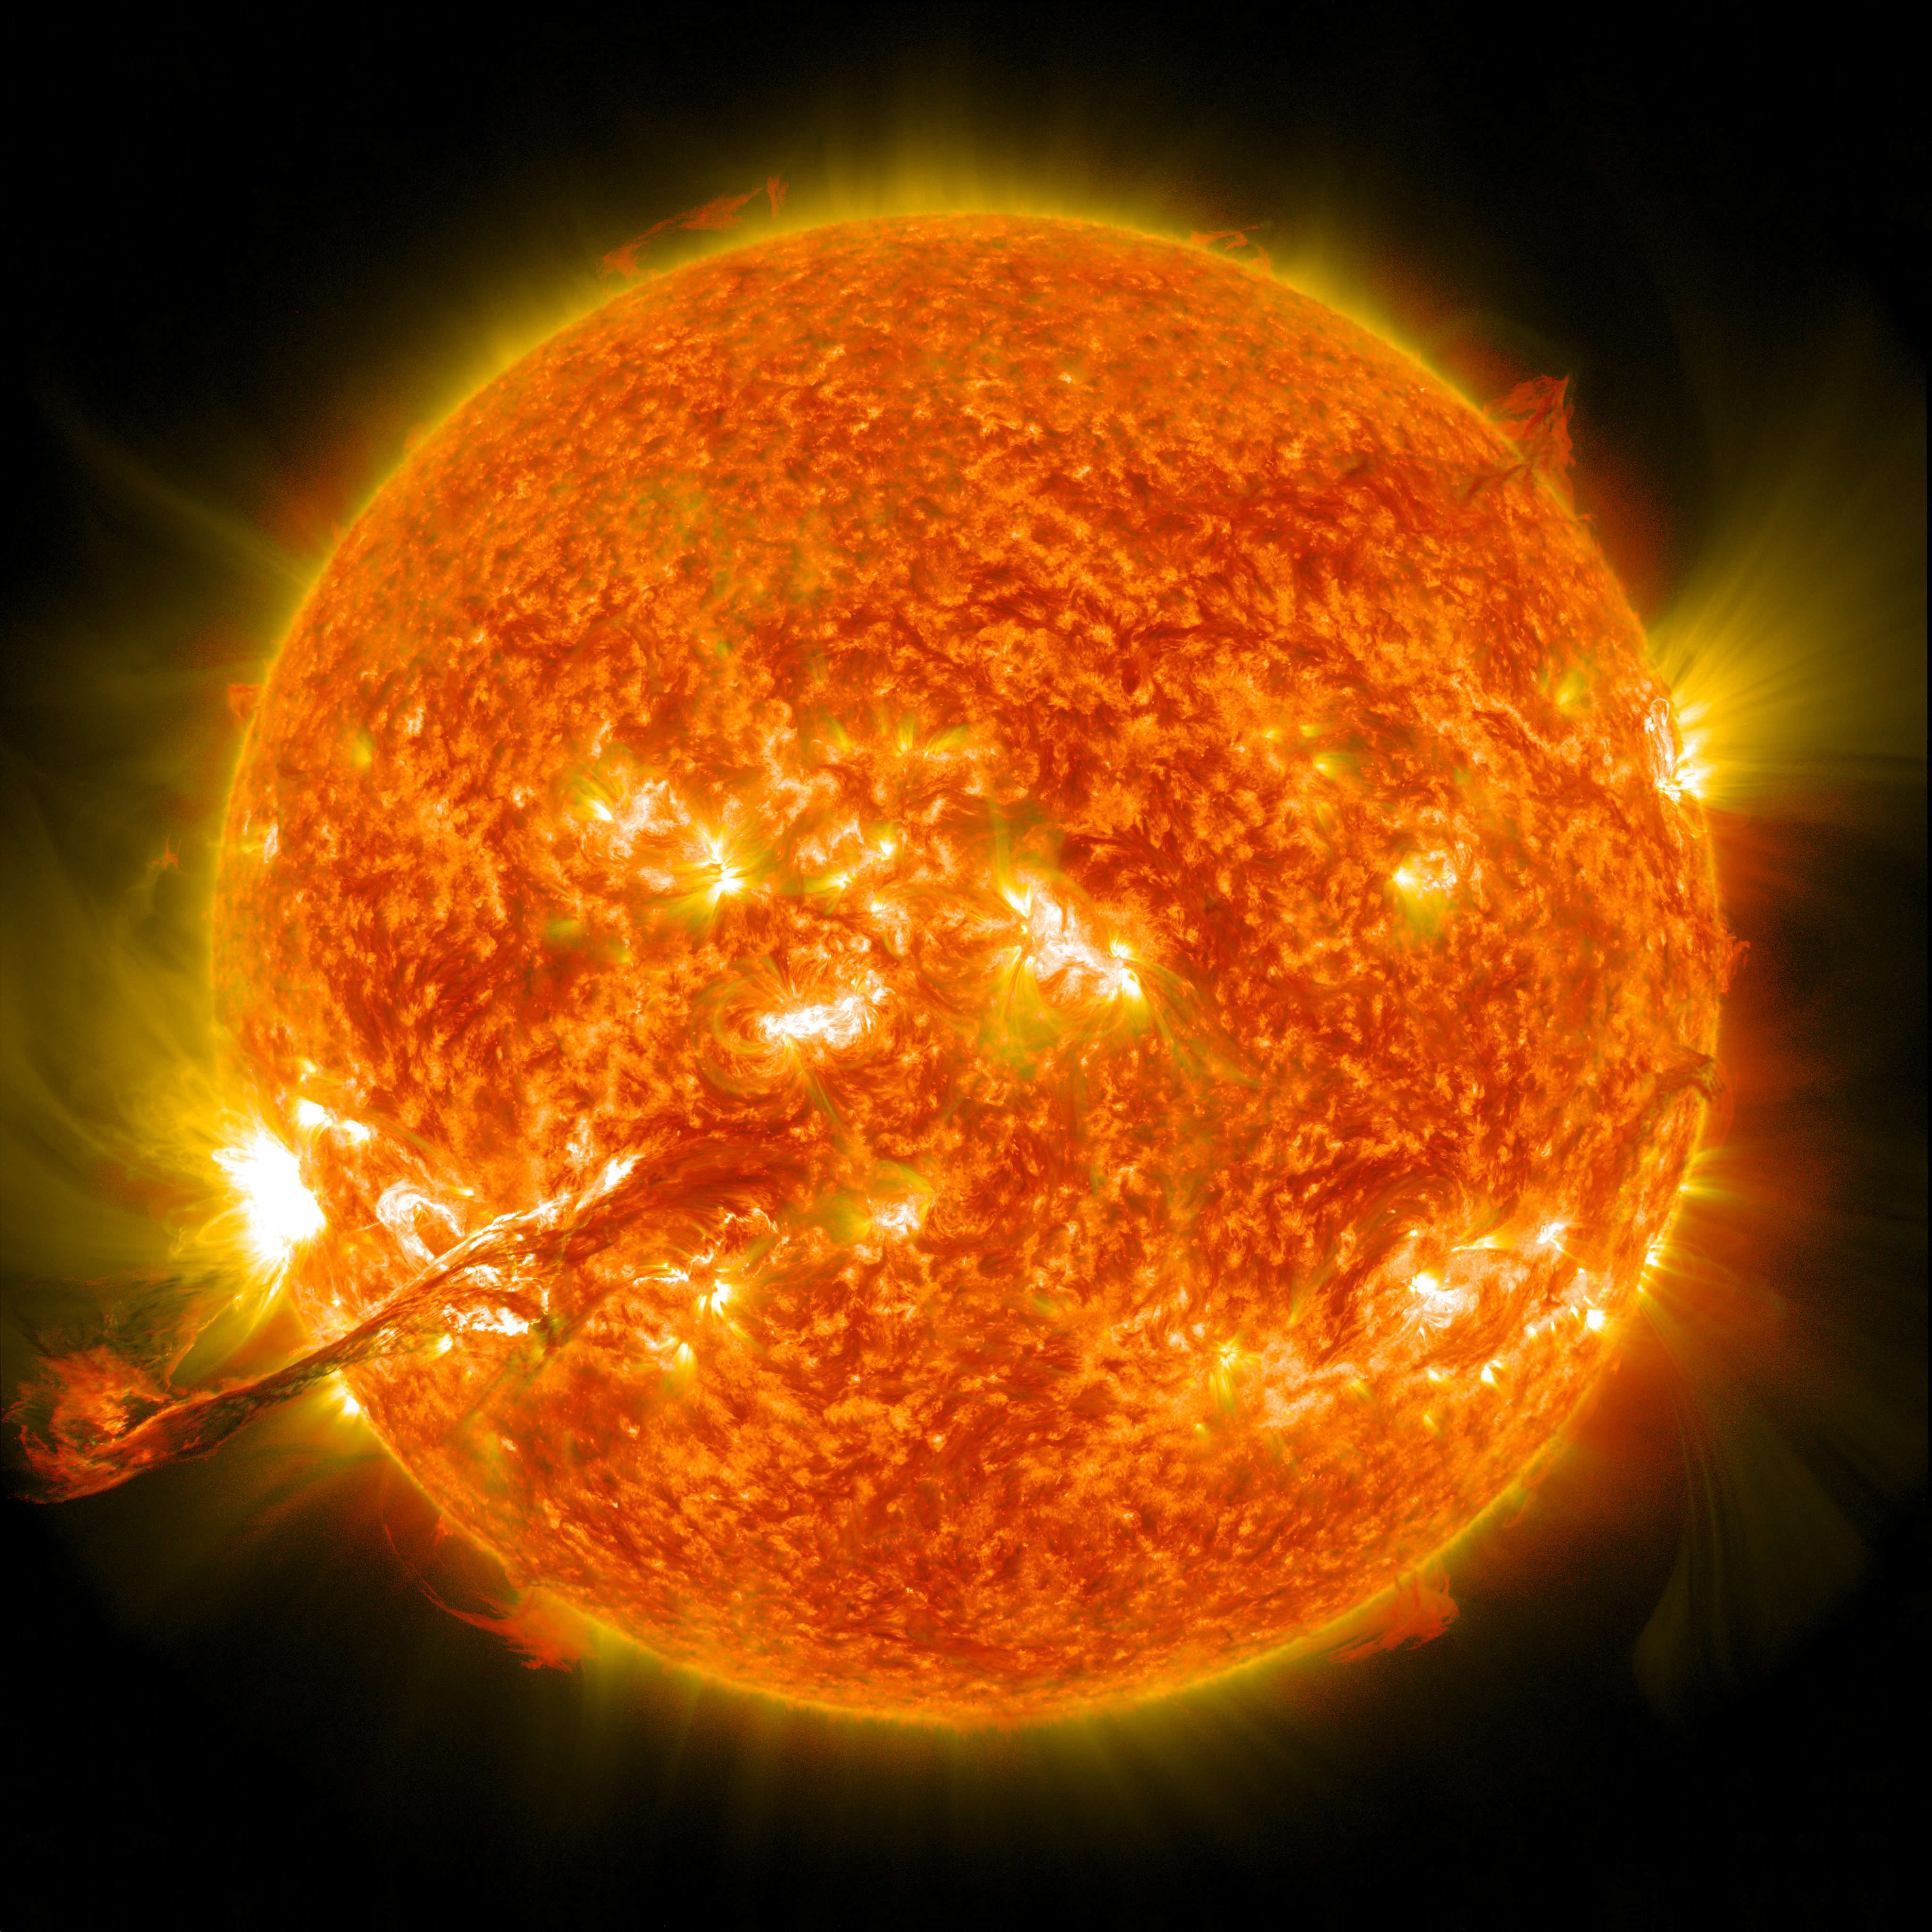

Magnificent CME Erupts on the Sun - August 31

On August 31, 2012 a long filament of solar material that had been hovering in the sun's atmosphere, the corona, erupted out into space at 4:36 p.m. EDT. The coronal mass ejection, or CME, traveled at over 900 miles per second. The CME did not travel directly toward Earth, but did connect with Earth's magnetic environment, or magnetosphere, causing aurora to appear on the night of Monday, September 3. This is a a lighten blended version of the 304 and 171 angstrom wavelengths.

Credit: NASA/GSFC/SDO